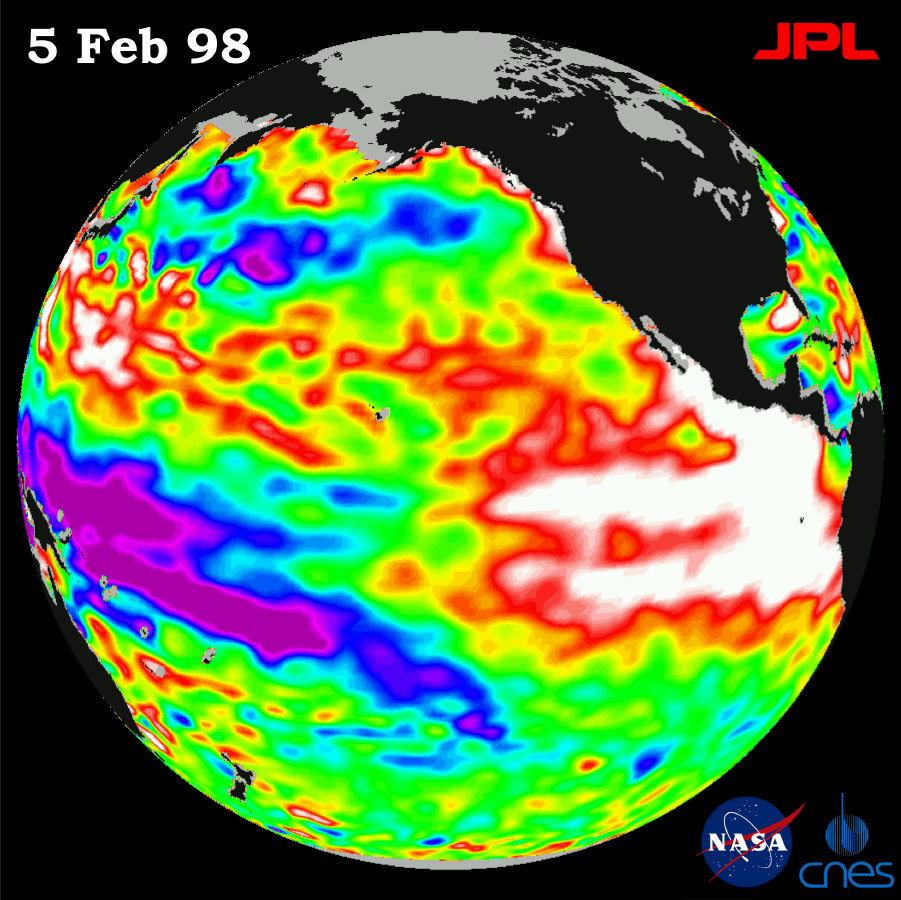

TOPEX/El Niño Watch – Warm Water Pool is Thinning, Feb, 5, 1998

This image of the Pacific Ocean was produced using sea surface height measurements taken by the U.S.-French TOPEX/Poseidon satellite. The image shows sea surface height relative to normal ocean conditions on Feb. 5, 1998 and sea surface height is an indicator of the heat content of the ocean. The area and volume of the El Niño warm water pool that is affecting global weather patterns remains extremely large, but the pool has thinned along the equator and near the coast of South America. This “thinning” means that the warm water is not as deep as it was a few months ago. Oceanographers indicate this is a classic pattern, typical of a mature El Niño condition that they would expect to see during the ocean’s gradual transition back to normal sea level. In this image, the white and red areas indicate unusual patterns of heat storage; in the white areas, the sea surface is between 14 and 32 centimeters (6 to 13 inches) above normal; in the red areas, it’s about 10 centimeters (4 inches) above normal. The green areas indicate normal conditions, while purple (the western Pacific) means at least 18 centimeters (7 inches) below normal sea level. The El Niño phenomenon is thought to be triggered when the steady westward blowing trade winds weaken and even reverse direction. This change in the winds allows a large mass of warm water (the red and white area) that is normally located near Australia to move eastward along the equator until it reaches the coast of South America. The displacement of so much warm water affects evaporation, where rain clouds form and, consequently, alters the typical atmospheric jet stream patterns around the world. Using satellite imagery, buoy and ship data, and a forecasting model of the ocean-atmosphere system, the National Oceanic and Atmospheric Administration, (NOAA), has continued to issue an advisory indicating the so-called El Niño weather conditions that have impacted much of the United States and the world are expected to remain through the spring.

Credit: NASA/JPL